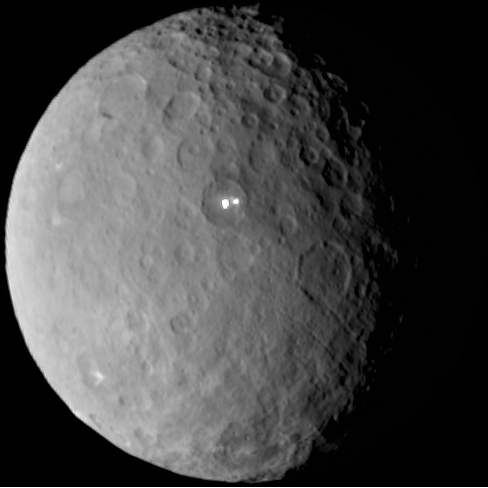

Ceres Awaits Dawn

Ceres rotates in this sped-up movie comprised of images taken by NASA’s Dawn mission during its approach to the dwarf planet. The images were taken on Feb. 19, 2015, from a distance of nearly 29,000 miles (46,000 kilometers). Dawn observed Ceres for a full rotation of the dwarf planet, which lasts about nine hours. The original images in this sequence have a resolution of 2.5 miles (4 kilometers) per pixel; here, the images have been magnified by a factor of two. This animation does not show a complete rotation, but instead shows six hours and 45 minutes of the nine-hour rotation.

Dawn’s mission is managed by NASA’s Jet Propulsion Laboratory, Pasadena, California, for NASA’s Science Mission Directorate in Washington. Dawn is a project of the directorate’s Discovery Program, managed by NASA’s Marshall Space Flight Center in Huntsville, Alabama. The University of California, Los Angeles, is responsible for overall Dawn mission science. Orbital ATK, Inc., in Dulles, Virginia, designed and built the spacecraft. The German Aerospace Center, the Max Planck Institute for Solar System Research, the Italian Space Agency and the Italian National Astrophysical Institute are international partners on the mission team.

Credit: NASA/JPL-Caltech/UCLA/MPS/DLR/IDA